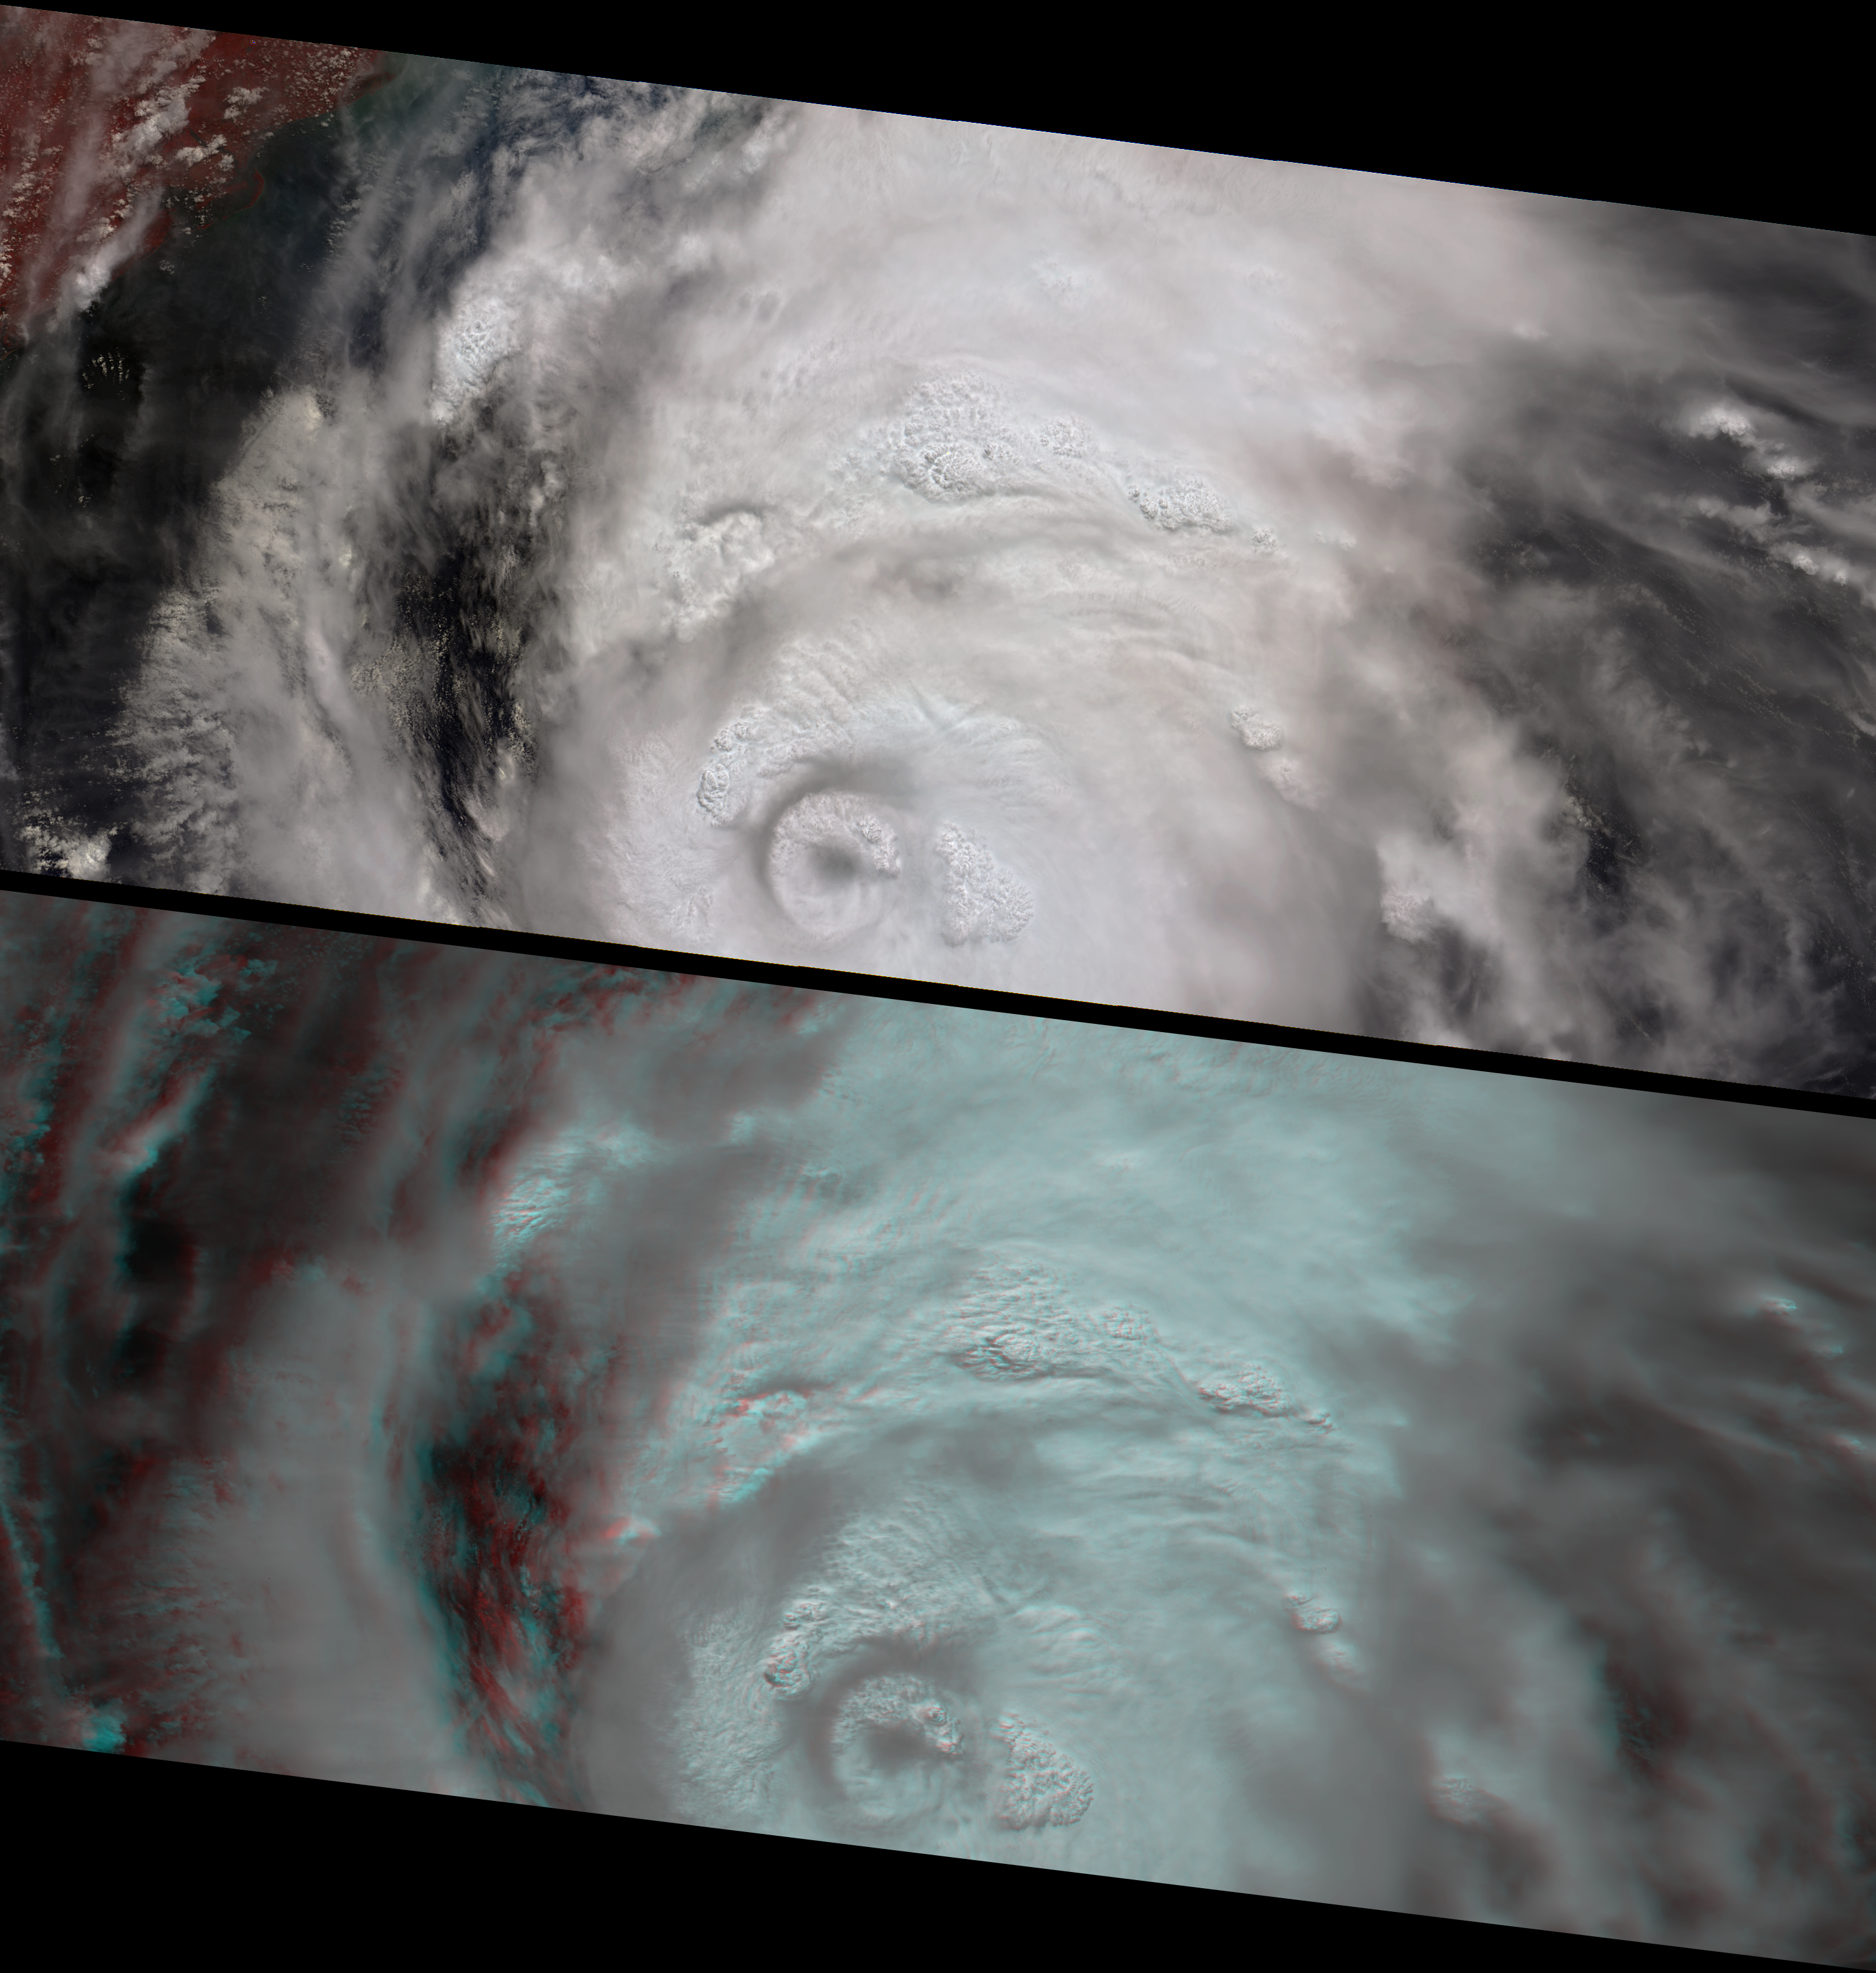

The Roiling Clouds of Katrina

This image pair and animation from NASA’s Multi-angle Imaging SpectroRadiometer (MISR) shows the strong convective development of Hurricane Katrina on Saturday, August 27 as it moved west through the Gulf of Mexico. Over 7 minutes during which all 9 MISR cameras viewed Katrina, the animation captures the cloud-top sides, the counterclockwise rotation of the eyewall, and the bubbling growth of the towering cloud structures. At this time, Katrina was undergoing rapid development — it had just been upgraded to a Category 3 hurricane, and within 24 hours it would reach Category 5. On Monday morning when the eyewall made landfall over the United States, it was again a Category 4 storm. Hurricane Katrina is one of the most powerful and destructive storms on record for the Atlantic Basin.

The animation progresses from MISR’s most forward pointing camera, which views the scene first, to the most backward pointing camera, which views the scene last. It was created by registering the views from all 9 cameras to high clouds within the eyewall. North is at the top. The convective cloud towers, especially those along the eastern sides of the inner and outer eyewalls, attain the highest altitudes and indicate that the storm is strengthening. Those areas that do not exhibit cloud-top convection are probably influenced by vertical wind shear, and tend to be lower than the towering cloud structures.

The vertical and horizontal development of the convective clouds and the formation of an outer ring of growing clouds (referred to as an “eyewall replacement cycle”) also indicates rapid strengthening. During this stage of hurricane development, an outer band of clouds may gradually move inward to replace the existing hurricane eyewall, causing the central pressure to increase and weaken the storm in the short term, but eyewall replacement may sometimes be a forerunner for rapid strengthening in the longer term. This was the case with Hurricane Katrina, whose central pressure increased slightly on Saturday, but then dropped again significantly on Sunday when Katrina became a Category 5 storm. Observing the development of a concentric eyewall at this spatial and temporal resolution is a unique feature of these MISR observations.

The top panel of the still images is a false-color view (near-infrared, red, and blue displayed as red, green and blue) from MISR’s nadir (vertically downward pointing) camera. The vegetated Alabama coast in the upper left-hand corner appears here in red hues. The bottom panel is a 3-D stereo anaglyph created with red band data from MISR’s 70-degree forward-viewing and 60-degree forward-viewing cameras, displayed as red and green/blue, respectively. For the still images, north is at the left. To observe the height variations in 3-D, you will need to use red/blue glasses. Information on ordering glasses can be found at

MISR stereo height retrievals (not shown here) indicate that the highest clouds reach 18-19 kilometers. The stereo anaglyph shows relative height variations and enhances the appearance of thin clouds, such as those that mark the series of gravity waves north-east of the eyewall. Atmospheric gravity waves are caused by air displacements in an otherwise stable air layer. In this case, the gravity waves are above the hurricane arms in the upper troposphere, and were probably generated as the towering storm updraft tried to push into the stable air between the troposphere and the stratosphere (known as the tropopause).Some of Katrina’s cloud tops were about 2 kilometers above the tropopause. Such high “overshooting tops” are also characteristic of strong and rapidly growing storms.

The Multi-angle Imaging SpectroRadiometer observes the daylit Earth continuously, viewing the entire globe between 82¡ north and 82¡ south latitude every nine days. The still images each cover an area of about 827 kilometers by 380 kilometers, and the animation covers an area of about 202 kilometers by 214 kilometers. The data products were generated from a portion of the imagery acquired during Terra orbit 30280 and utilize data from blocks 69 to 74 within World Reference System-2 path 17.

MISR was built and is managed by NASA’s Jet Propulsion Laboratory, Pasadena, CA, for NASA’s Science Mission Directorate, Washington, DC. The Terra satellite is managed by NASA’s Goddard Space Flight Center, Greenbelt, MD. JPL is managed for NASA by the California Institute of Technology.

Credit: NASA/GSFC/LaRC/JPL, MISR Team